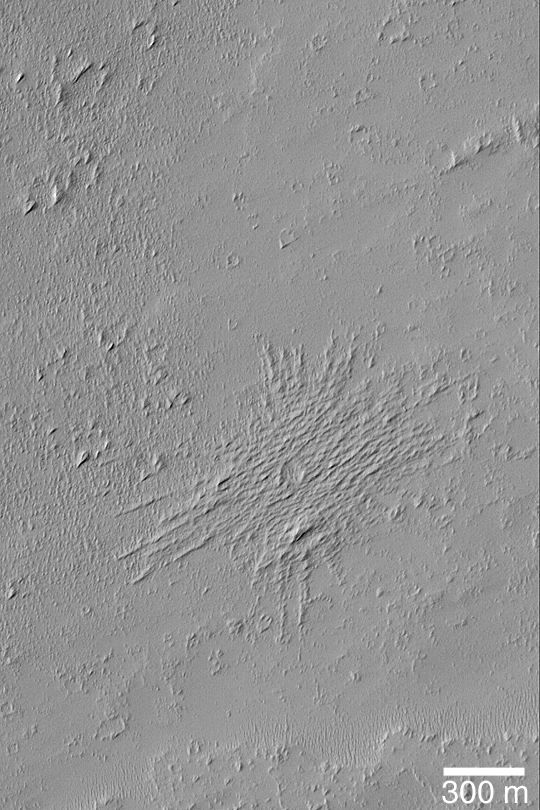

Pedestal Crater and Yardangs

MGS MOC Release No. MOC2-444, 6 August 2003

This April 2003 Mars Global Surveyor (MGS) Mars Orbiter Camera (MOC) image shows a small meteor impact crater that has been modified by wind erosion. Two things happened after the crater formed. First, the upper few meters of surface material into which the meteor impacted was later eroded away by wind. The crater ejecta formed a protective armor that kept the material under the ejecta from been blown away. This caused the crater and ejecta to appear as if standing upon a raised platform–a feature that Mars geologists call a pedestal crater. Next, the pedestal crater was buried beneath several meters of new sediment, and then this material was eroded away by wind to form the array of sharp ridges that run across the pedestal crater’s surface. These small ridges are known as yardangs. This picture is illuminated by sunlight from the upper left; it is located in west Daedalia Planum near 14.6°S, 131.9°W.

Credit: NASA/JPL/Malin Space Science Systems